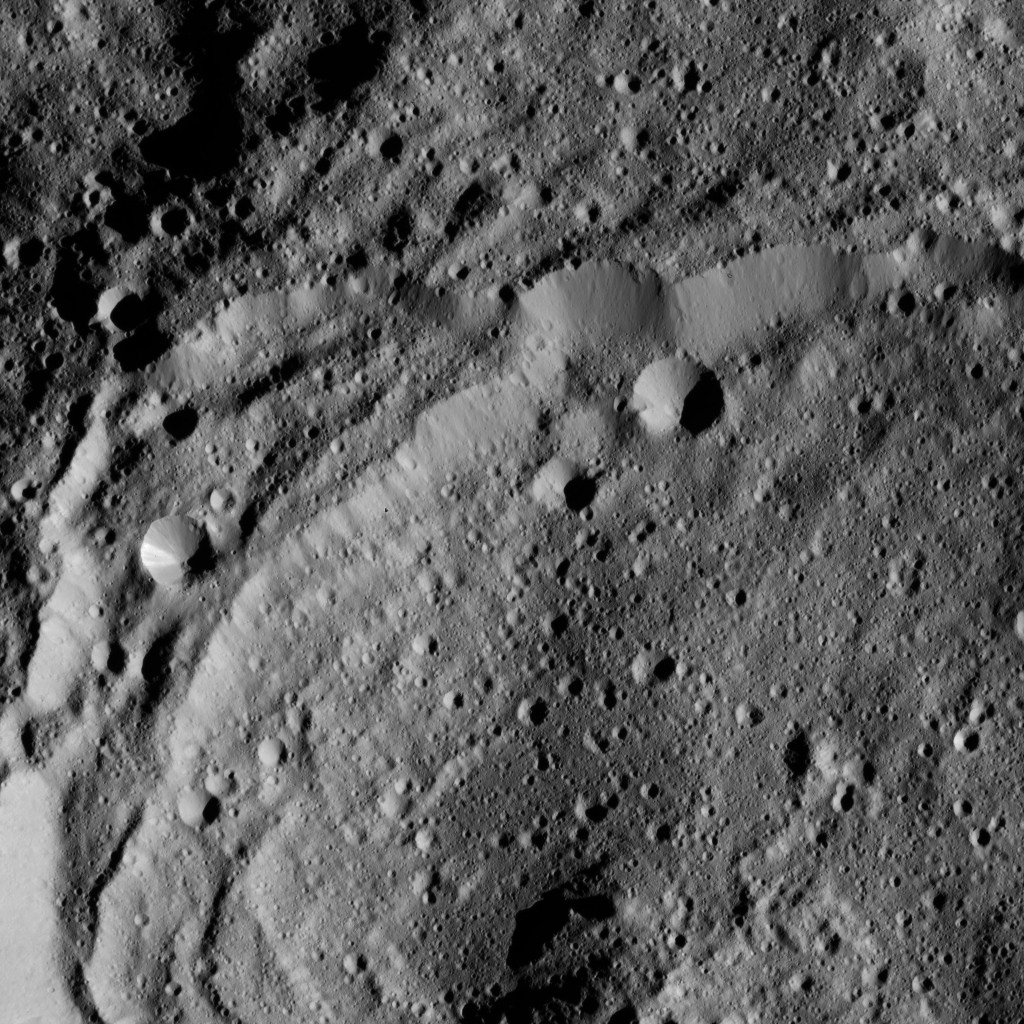

Dawn LAMO Image 152

This view of Ceres from NASA’s Dawn spacecraft shows the rim of Sintana Crater (36 miles, 58 kilometers wide). Sinatana is also seen in PIA20149, an image taken from a higher altitude earlier in Dawn’s mission.

The image is centered at approximately 47 degrees south latitude, 43 degrees east longitude.

Dawn took this image on May 27, 2016, from its low-altitude mapping orbit, at a distance of about 240 miles (385 kilometers) above the surface. The image resolution is 120 feet (35 meters) per pixel.

Dawn’s mission is managed by JPL for NASA’s Science Mission Directorate in Washington. Dawn is a project of the directorate’s Discovery Program, managed by NASA’s Marshall Space Flight Center in Huntsville, Alabama. UCLA is responsible for overall Dawn mission science. Orbital ATK, Inc., in Dulles, Virginia, designed and built the spacecraft. The German Aerospace Center, the Max Planck Institute for Solar System Research, the Italian Space Agency and the Italian National Astrophysical Institute are international partners on the mission team.

Credit: NASA/JPL-Caltech/UCLA/MPS/DLR/IDA